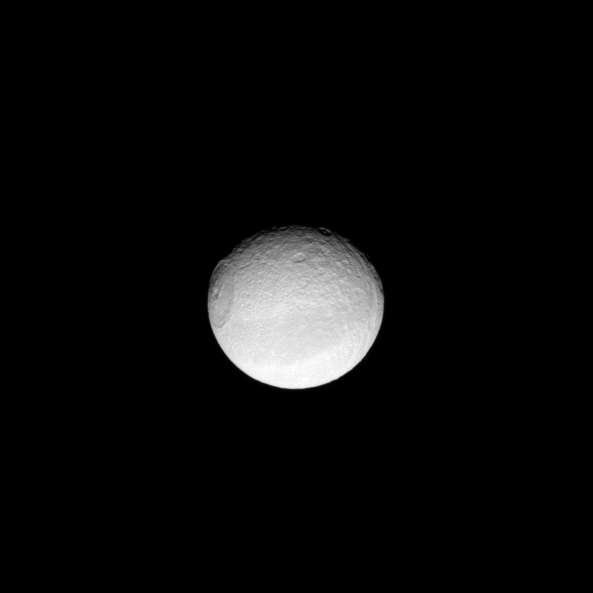

Eye on Tethys

Appearing like an iris of a human eye, the huge Odysseus Crater dominates the sphere of the moon Tethys.

The Odysseus Crater is 450 kilometers, or 280 miles, across on Tethys, which is 1,062 kilometers, or 660 miles, across. Cassini looks down on Tethys’ northern hemisphere in this view centered on terrain at 25 degrees north latitude, 54 degrees west longitude. North on Tethys is up and rotated 17 degrees to the left.

The image was taken in visible light with the Cassini spacecraft narrow-angle camera on June 11, 2009. The view was acquired at a distance of approximately 1 million kilometers (621,000 miles) from Tethys and at a Sun-Tethys-spacecraft, or phase, angle of 26 degrees. Image scale is 6 kilometers (4 miles) per pixel.

The Cassini-Huygens mission is a cooperative project of NASA, the European Space Agency and the Italian Space Agency. The Jet Propulsion Laboratory, a division of the California Institute of Technology in Pasadena, manages the mission for NASA’s Science Mission Directorate, Washington, D.C. The Cassini orbiter and its two onboard cameras were designed, developed and assembled at JPL. The imaging operations center is based at the Space Science Institute in Boulder, Colo.

Credit: NASA/JPL/Space Science Institute